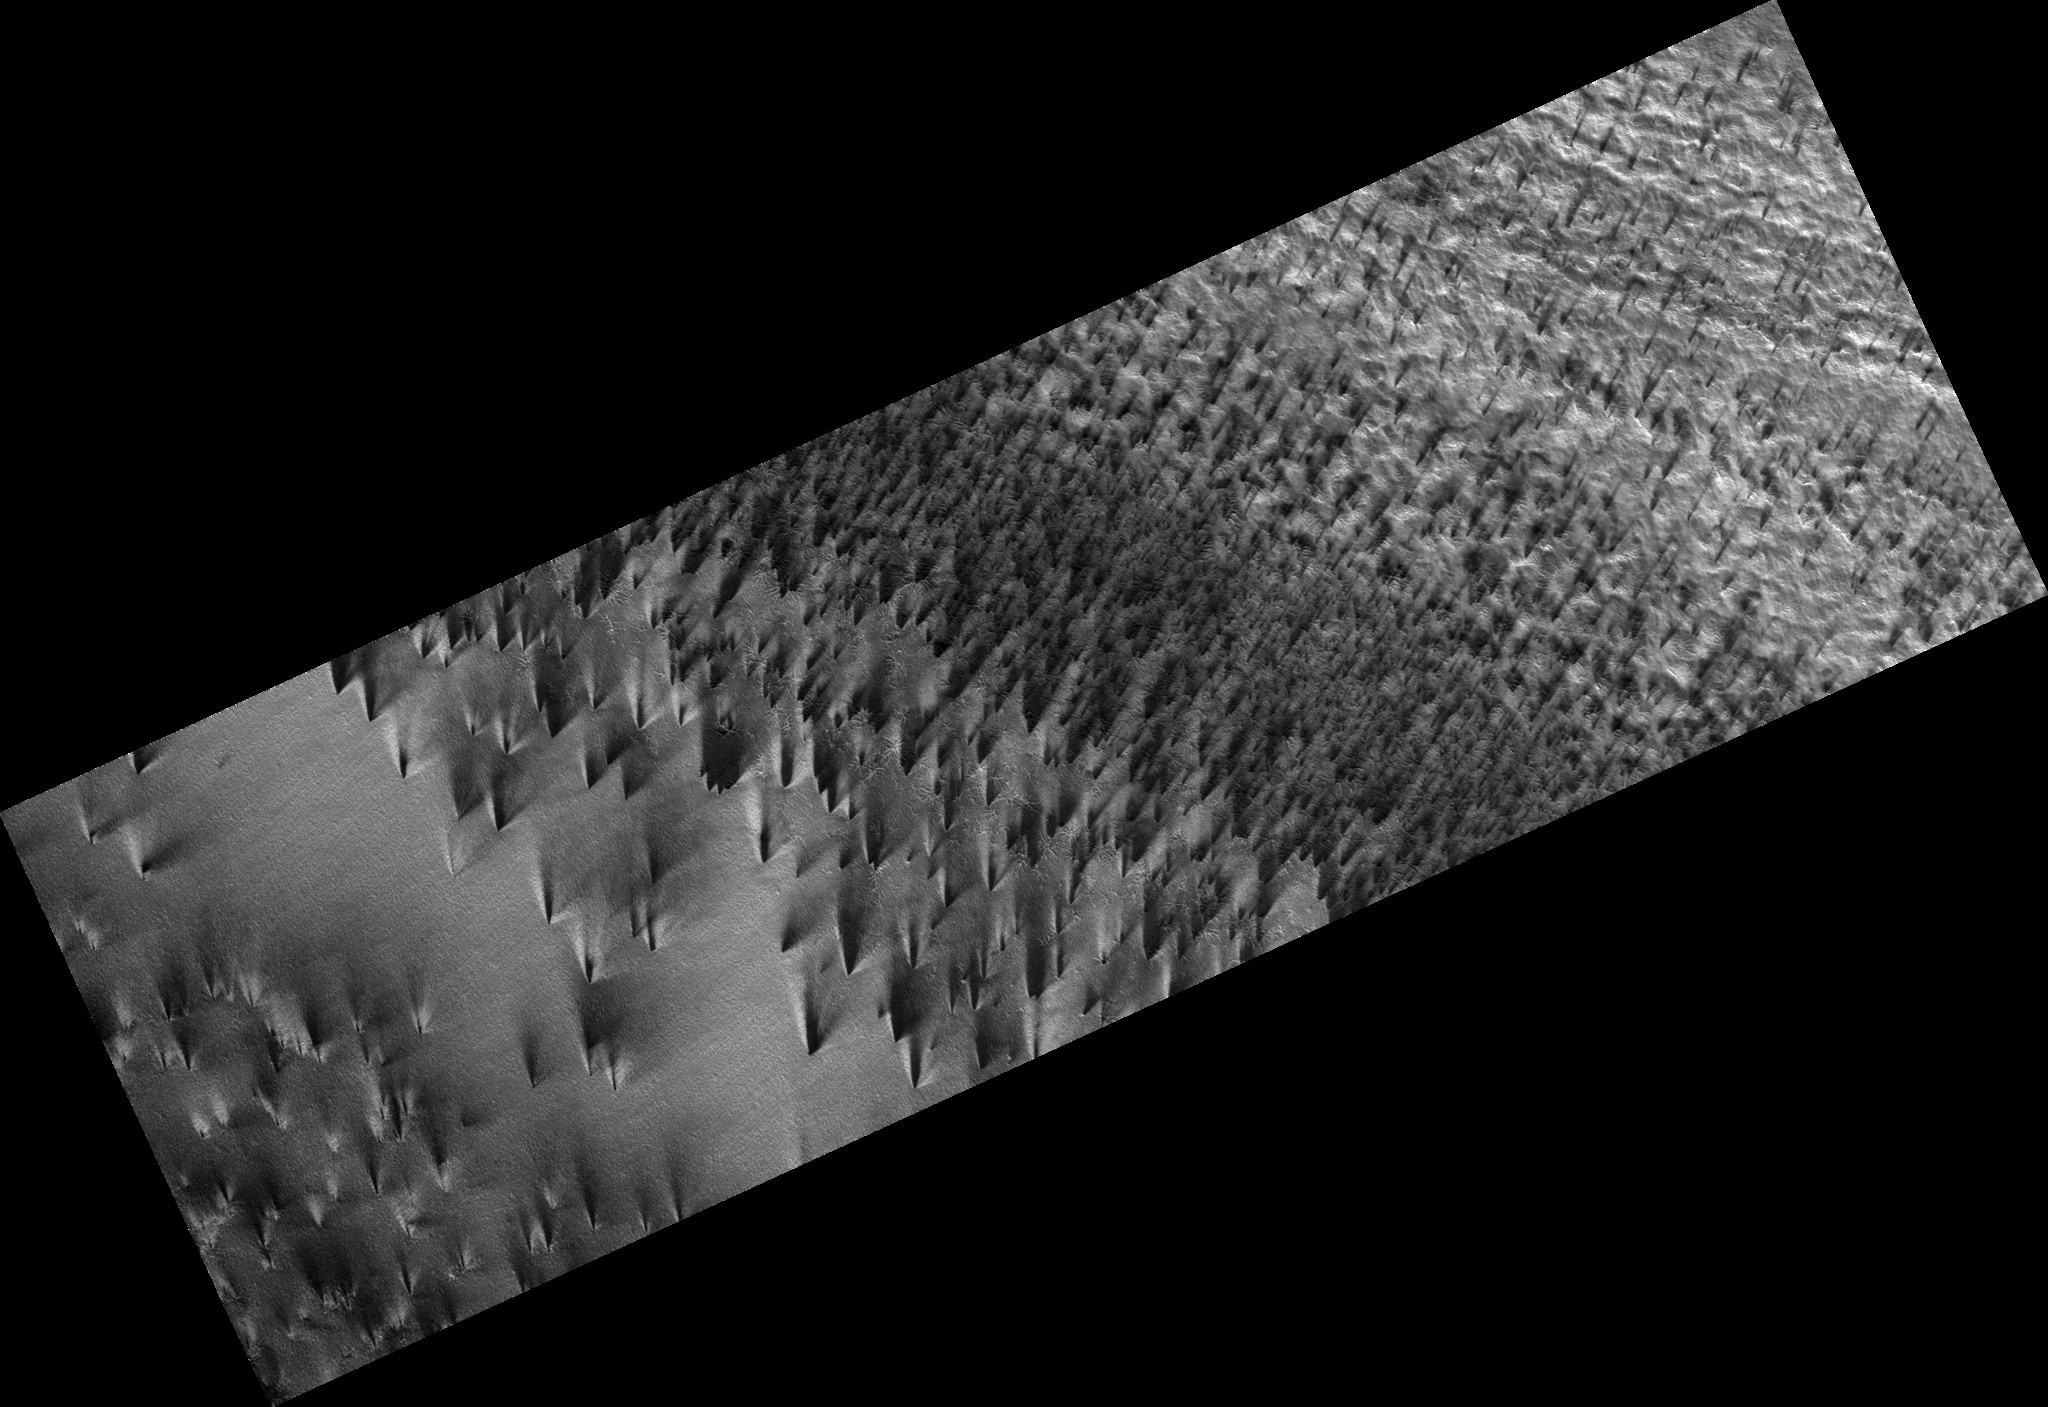

Bright Streaks and Dark Fans

The south polar region of Mars is covered every year by a layer of carbon dioxide ice. In a region called the “cryptic terrain,” the ice is translucent and sunlight can penetrate through the ice to warm the surface below.

The ice layer sublimates (evaporates) from the bottom. The dark fans of dust seen in this image come from the surface below the layer of ice, carried to the top by gas venting from below. The translucent ice is “visible” by virtue of the effect it has on the tone of the surface below, which would otherwise have the same color and reflectivity as the fans.

Bright streaks in this image are fresh frost. The CRISM team has identified the composition of these streaks to be carbon dioxide.

Observation Geometry
Image PSP_003113_0940 was taken by the High Resolution Imaging Science Experiment (HiRISE) camera onboard the Mars Reconnaissance Orbiter spacecraft on 26-Mar-2007. The complete image is centered at -85.8 degrees latitude, 106.0 degrees East longitude. The range to the target site was 244.9 km (153.0 miles). At this distance the image scale is 49.0 cm/pixel (with 2 x 2 binning) so objects ~147 cm across are resolved. The image shown here has been map-projected to 50 cm/pixel . The image was taken at a local Mars time of 06:20 PM and the scene is illuminated from the west with a solar incidence angle of 79 degrees, thus the sun was about 11 degrees above the horizon. At a solar longitude of 207.6 degrees, the season on Mars is Northern Autumn.

NASA’s Jet Propulsion Laboratory, a division of the California Institute of Technology in Pasadena, manages the Mars Reconnaissance Orbiter for NASA’s Science Mission Directorate, Washington. Lockheed Martin Space Systems, Denver, is the prime contractor for the project and built the spacecraft. The High Resolution Imaging Science Experiment is operated by the University of Arizona, Tucson, and the instrument was built by Ball Aerospace and Technology Corp., Boulder, Colo.

Credit: NASA/JPL-Caltech/University of Arizona